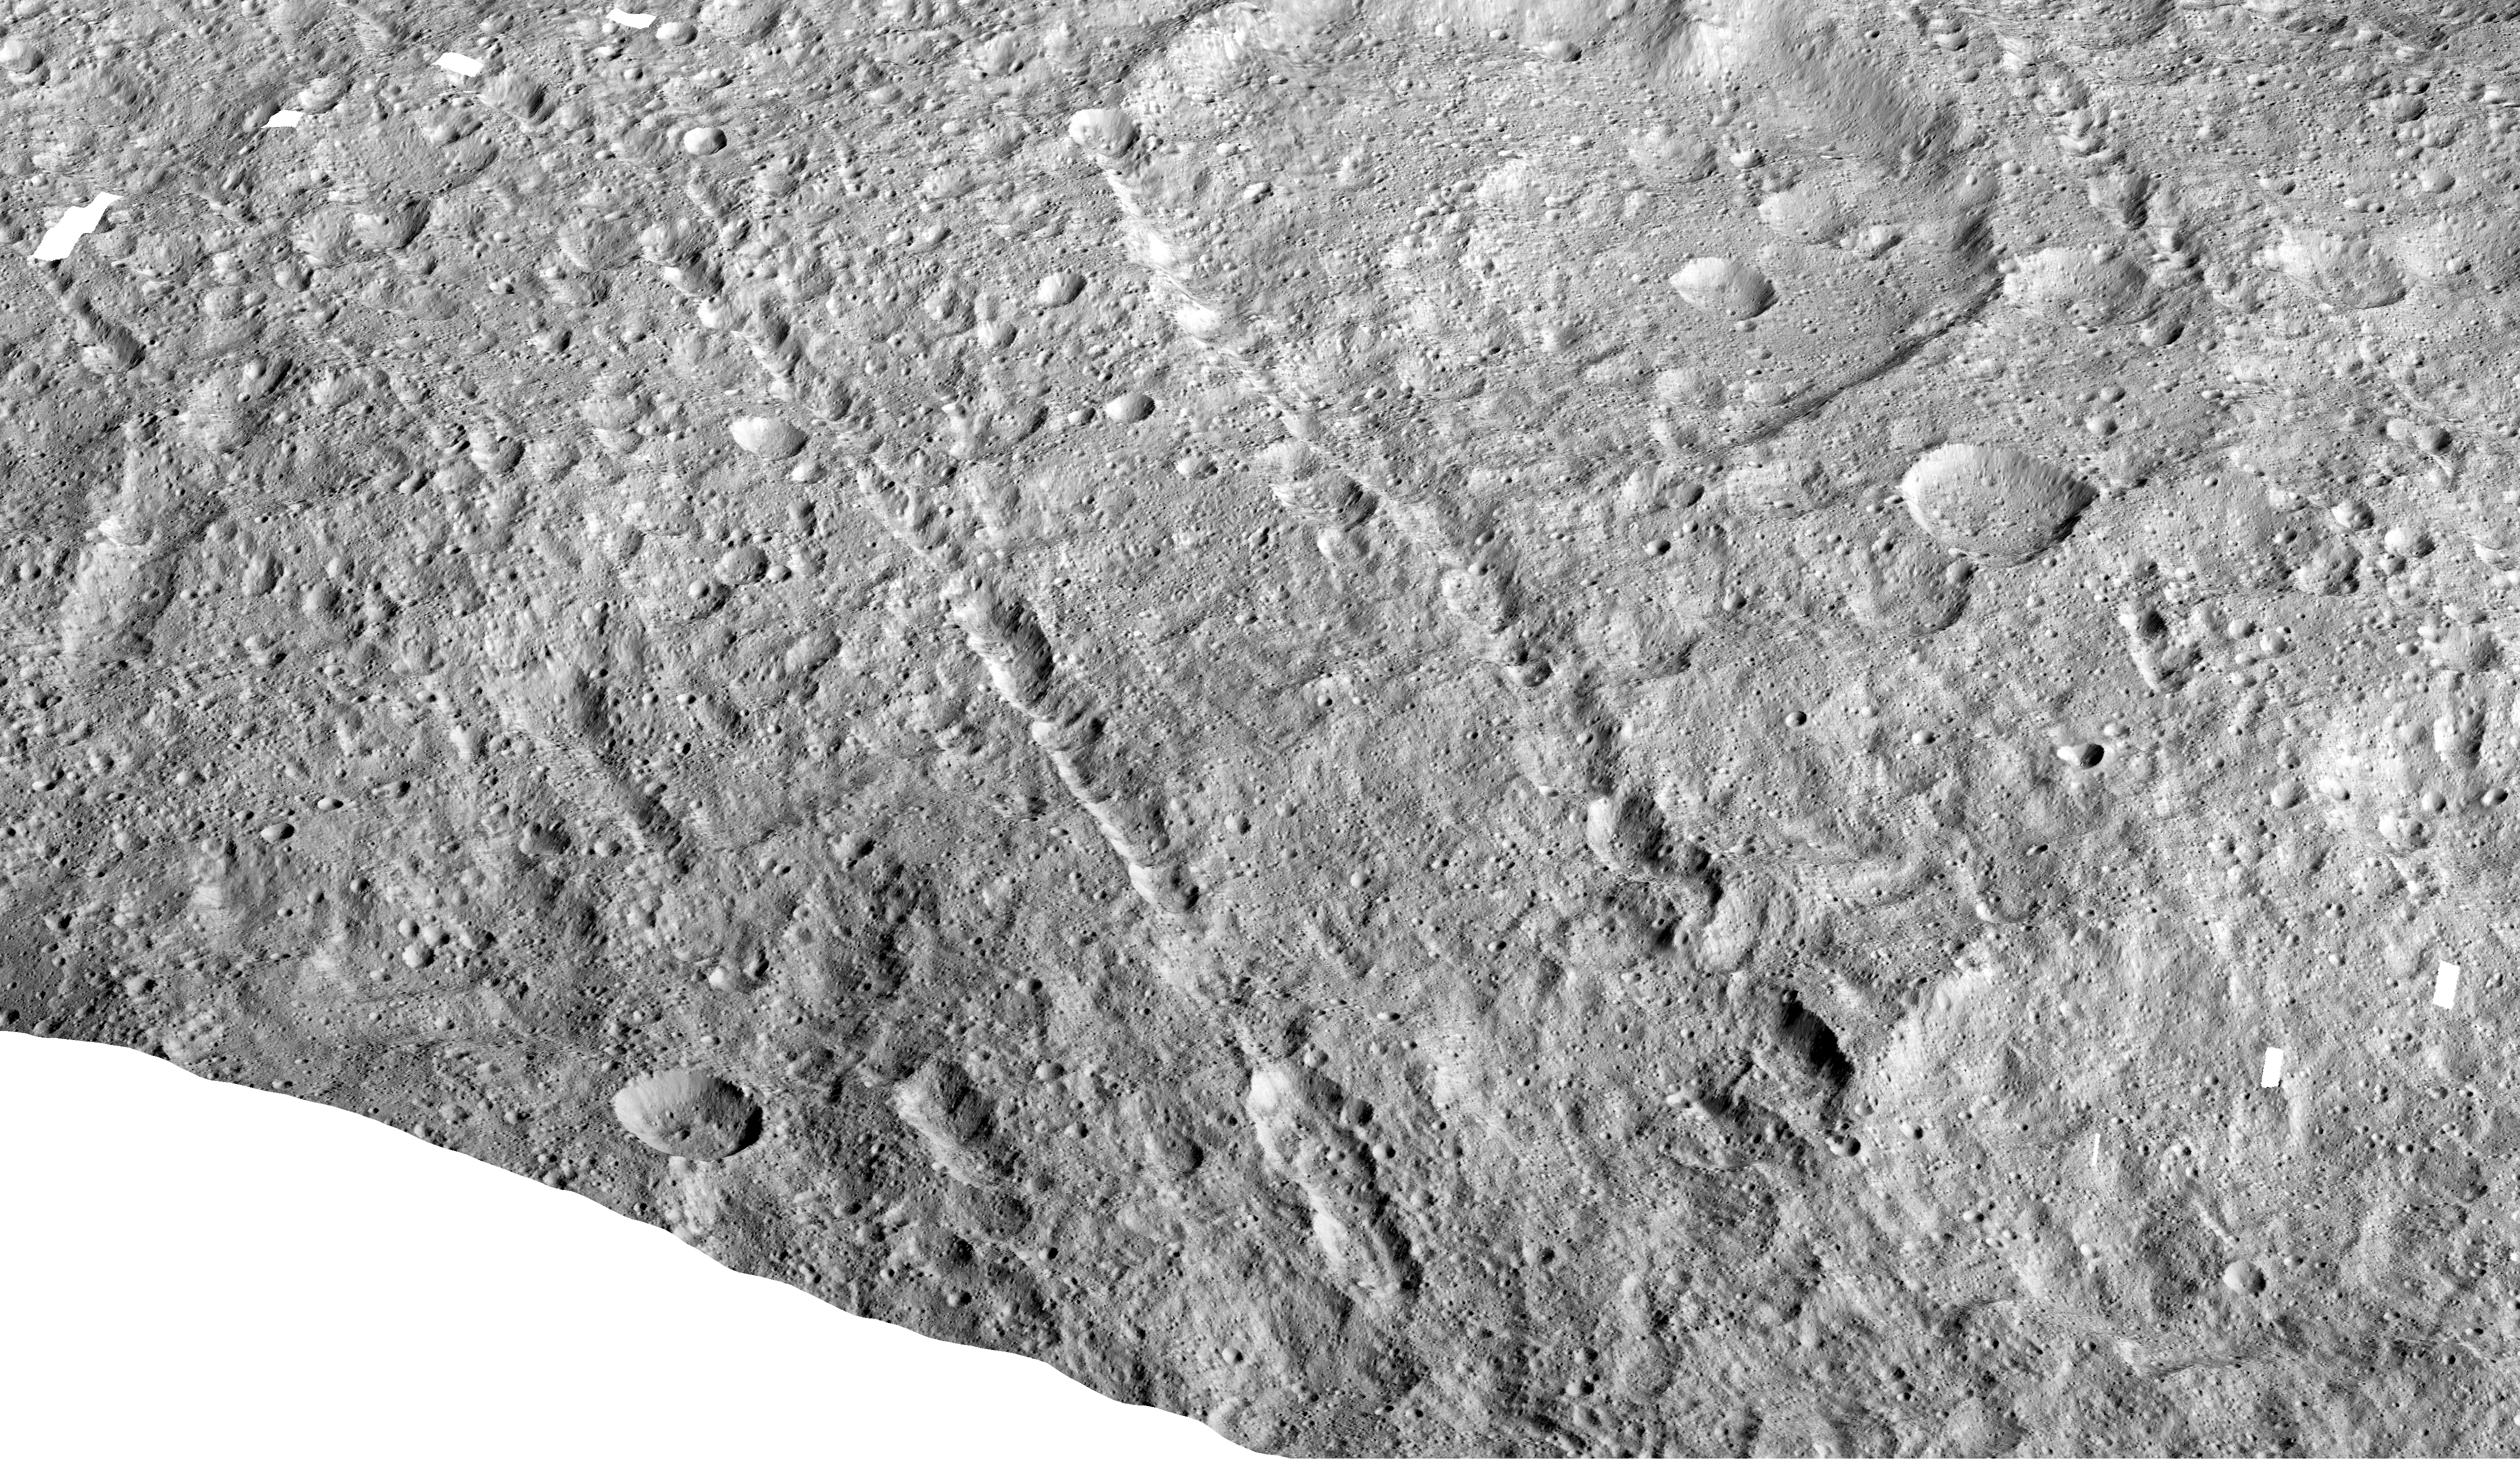

Samhain Catenae on Ceres

Figure 1

This image made with data from NASA’s Dawn spacecraft shows pit chains on dwarf planet Ceres called Samhain Catenae.

Scientists created this image by draping the grayscale mosaic of Ceres’ surface onto the shape model of the dwarf planet. The arrows in the image point to a few of the pit chains investigated in a 2017 study in the journal Geophysical Research Letters.

Dawn’s mission is managed by JPL for NASA’s Science Mission Directorate in Washington. Dawn is a project of the directorate’s Discovery Program, managed by NASA’s Marshall Space Flight Center in Huntsville, Alabama. UCLA is responsible for overall Dawn mission science. Orbital ATK Inc., in Dulles, Virginia, designed and built the spacecraft. The German Aerospace Center, Max Planck Institute for Solar System Research, Italian Space Agency and Italian National Astrophysical Institute are international partners on the mission team.

Credit: NASA/JPL-Caltech/UCLA/MPS/DLR/IDA